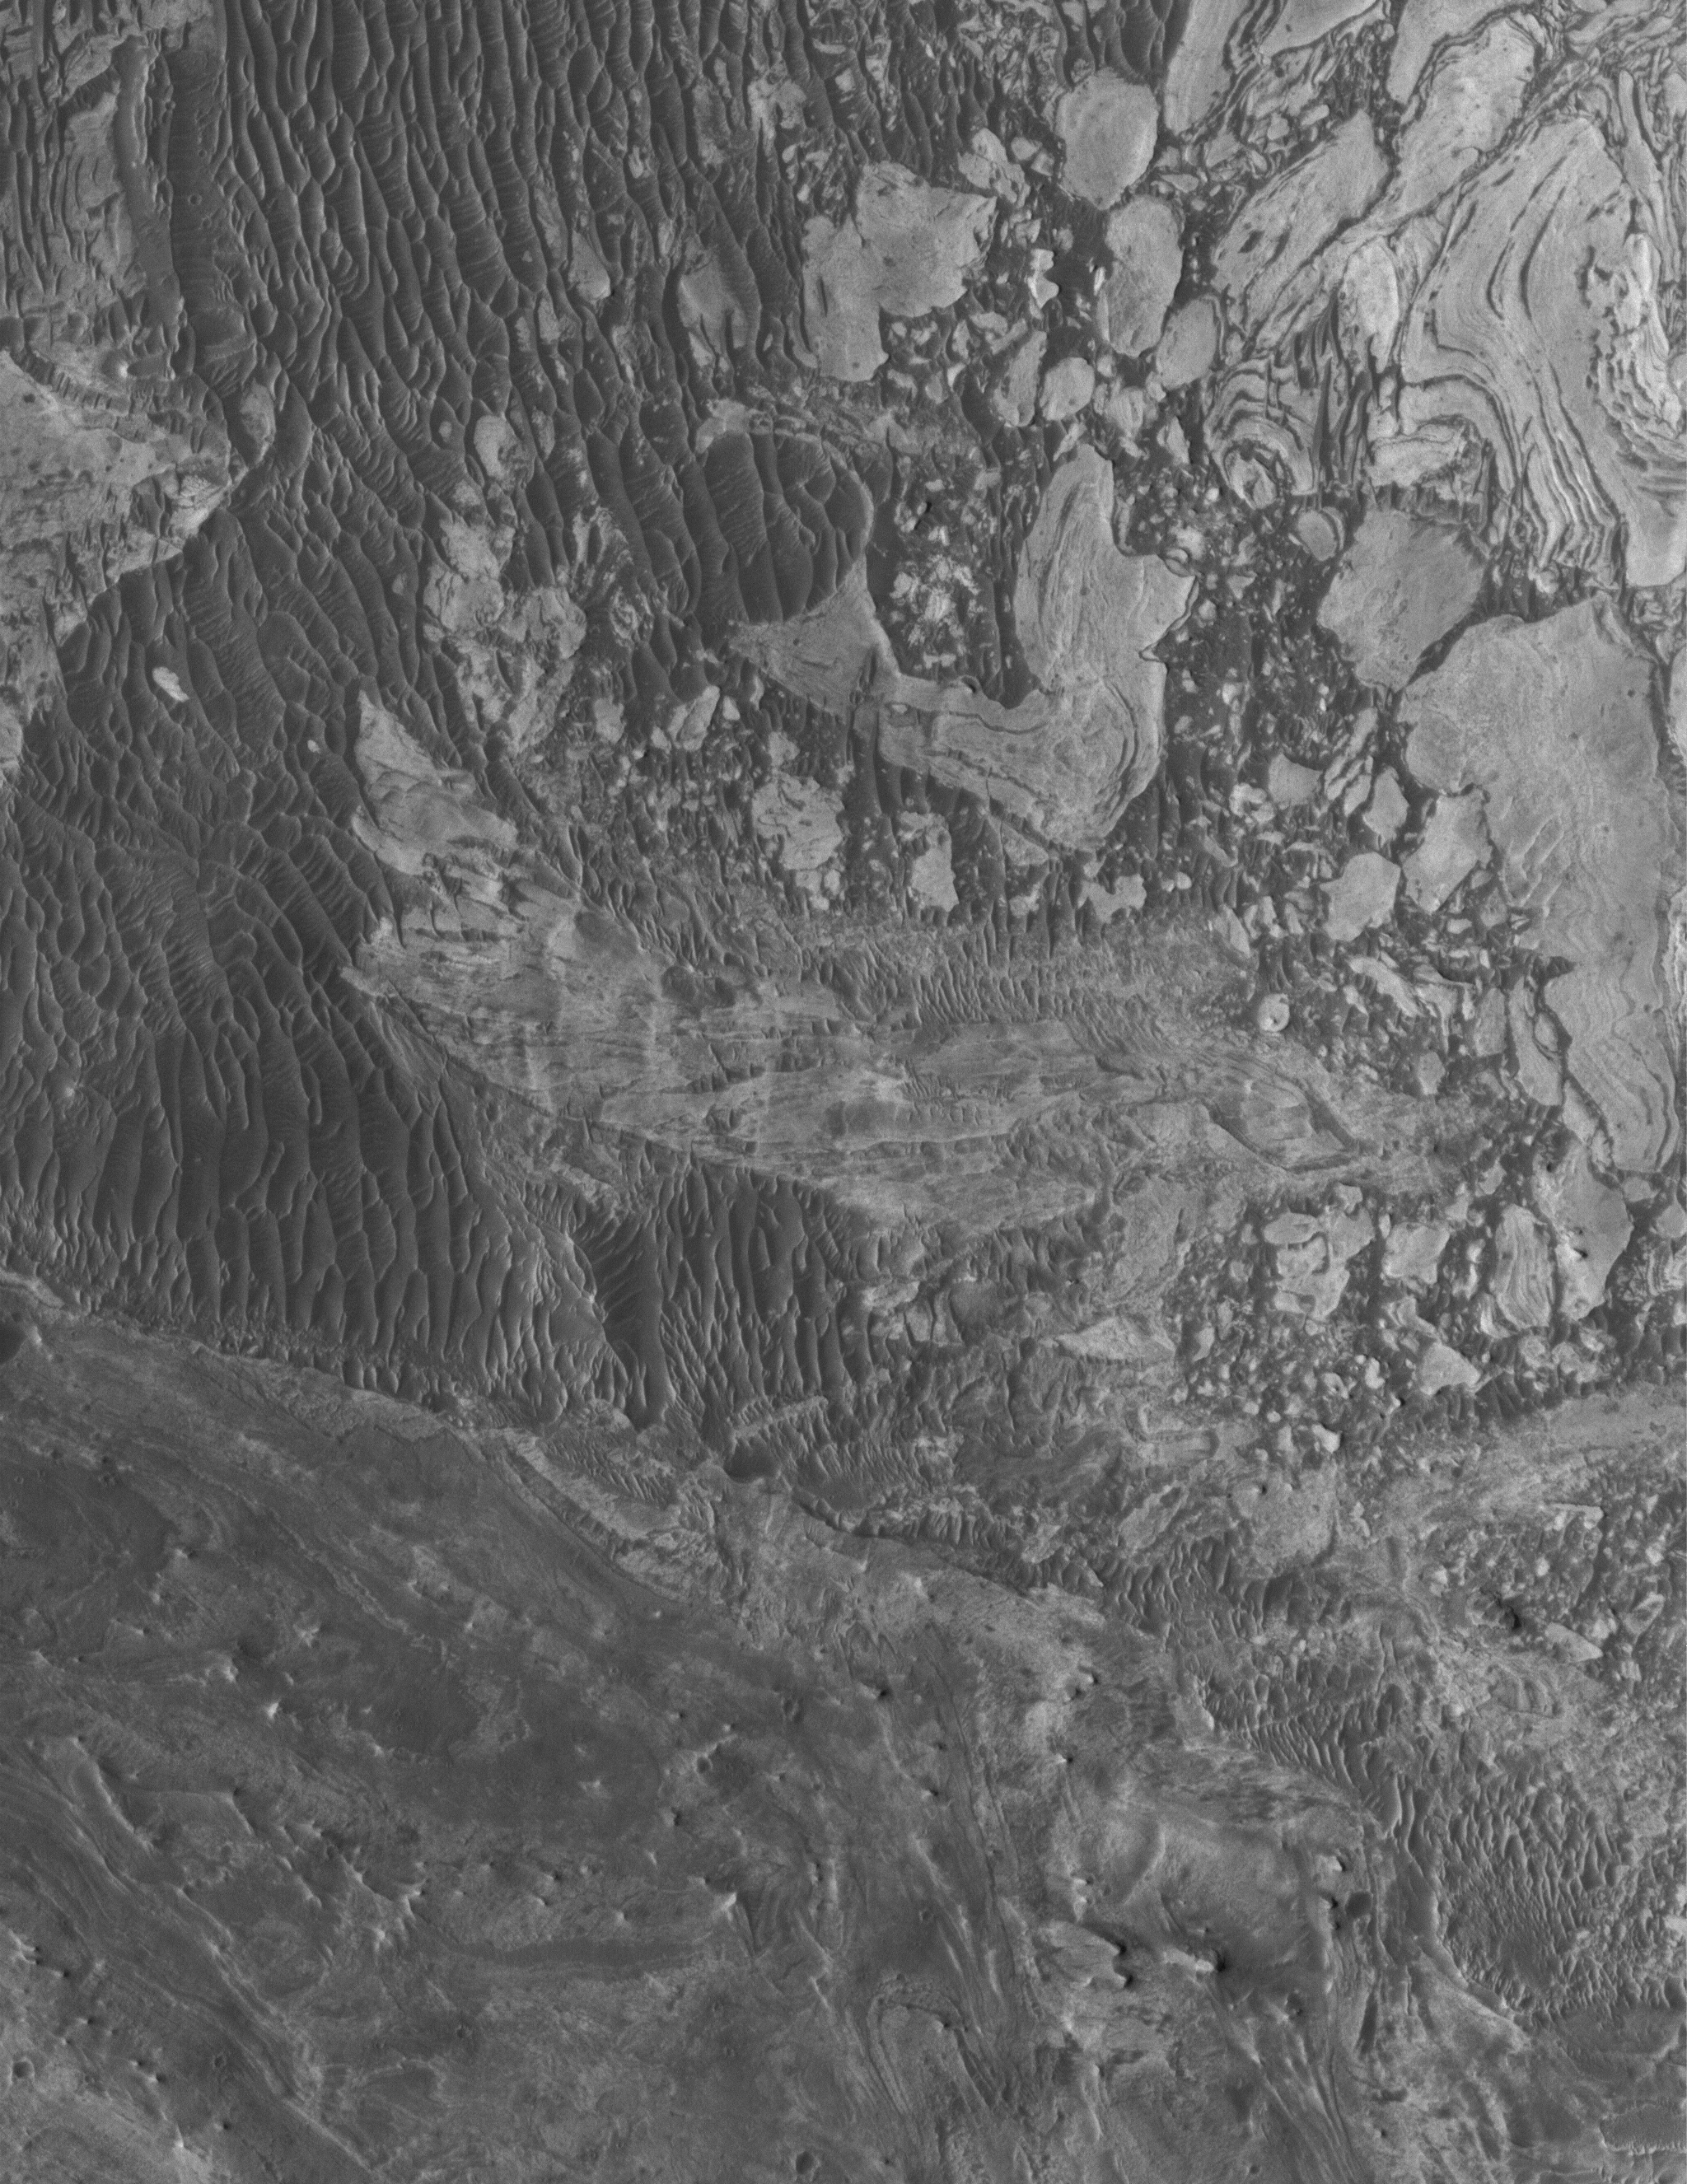

Broken Sedimentary Rocks

18 May 2005
This Mars Global Surveyor (MGS) Mars Orbiter Camera (MOC) image shows broken-up blocks of sedimentary rock in western Candor Chasma. There are several locations in western Candor that exhibit this pattern of broken rock. The manner in which these landforms were created is unknown; it is possible that there was a landslide or a meteoritic impact that broke up the materials. One attribute that is known: in some of these cases, it seems that the rock was broken and then buried by later sedimentary rocks, before later being exhumed so that they can be seen from orbit today.

Location near: 6.9°S, 75.5°W
Image width: ~3 km (~1.9 mi)
Illumination from: upper left
Season: Southern Winter

Credit: NASA/JPL/Malin Space Science Systems